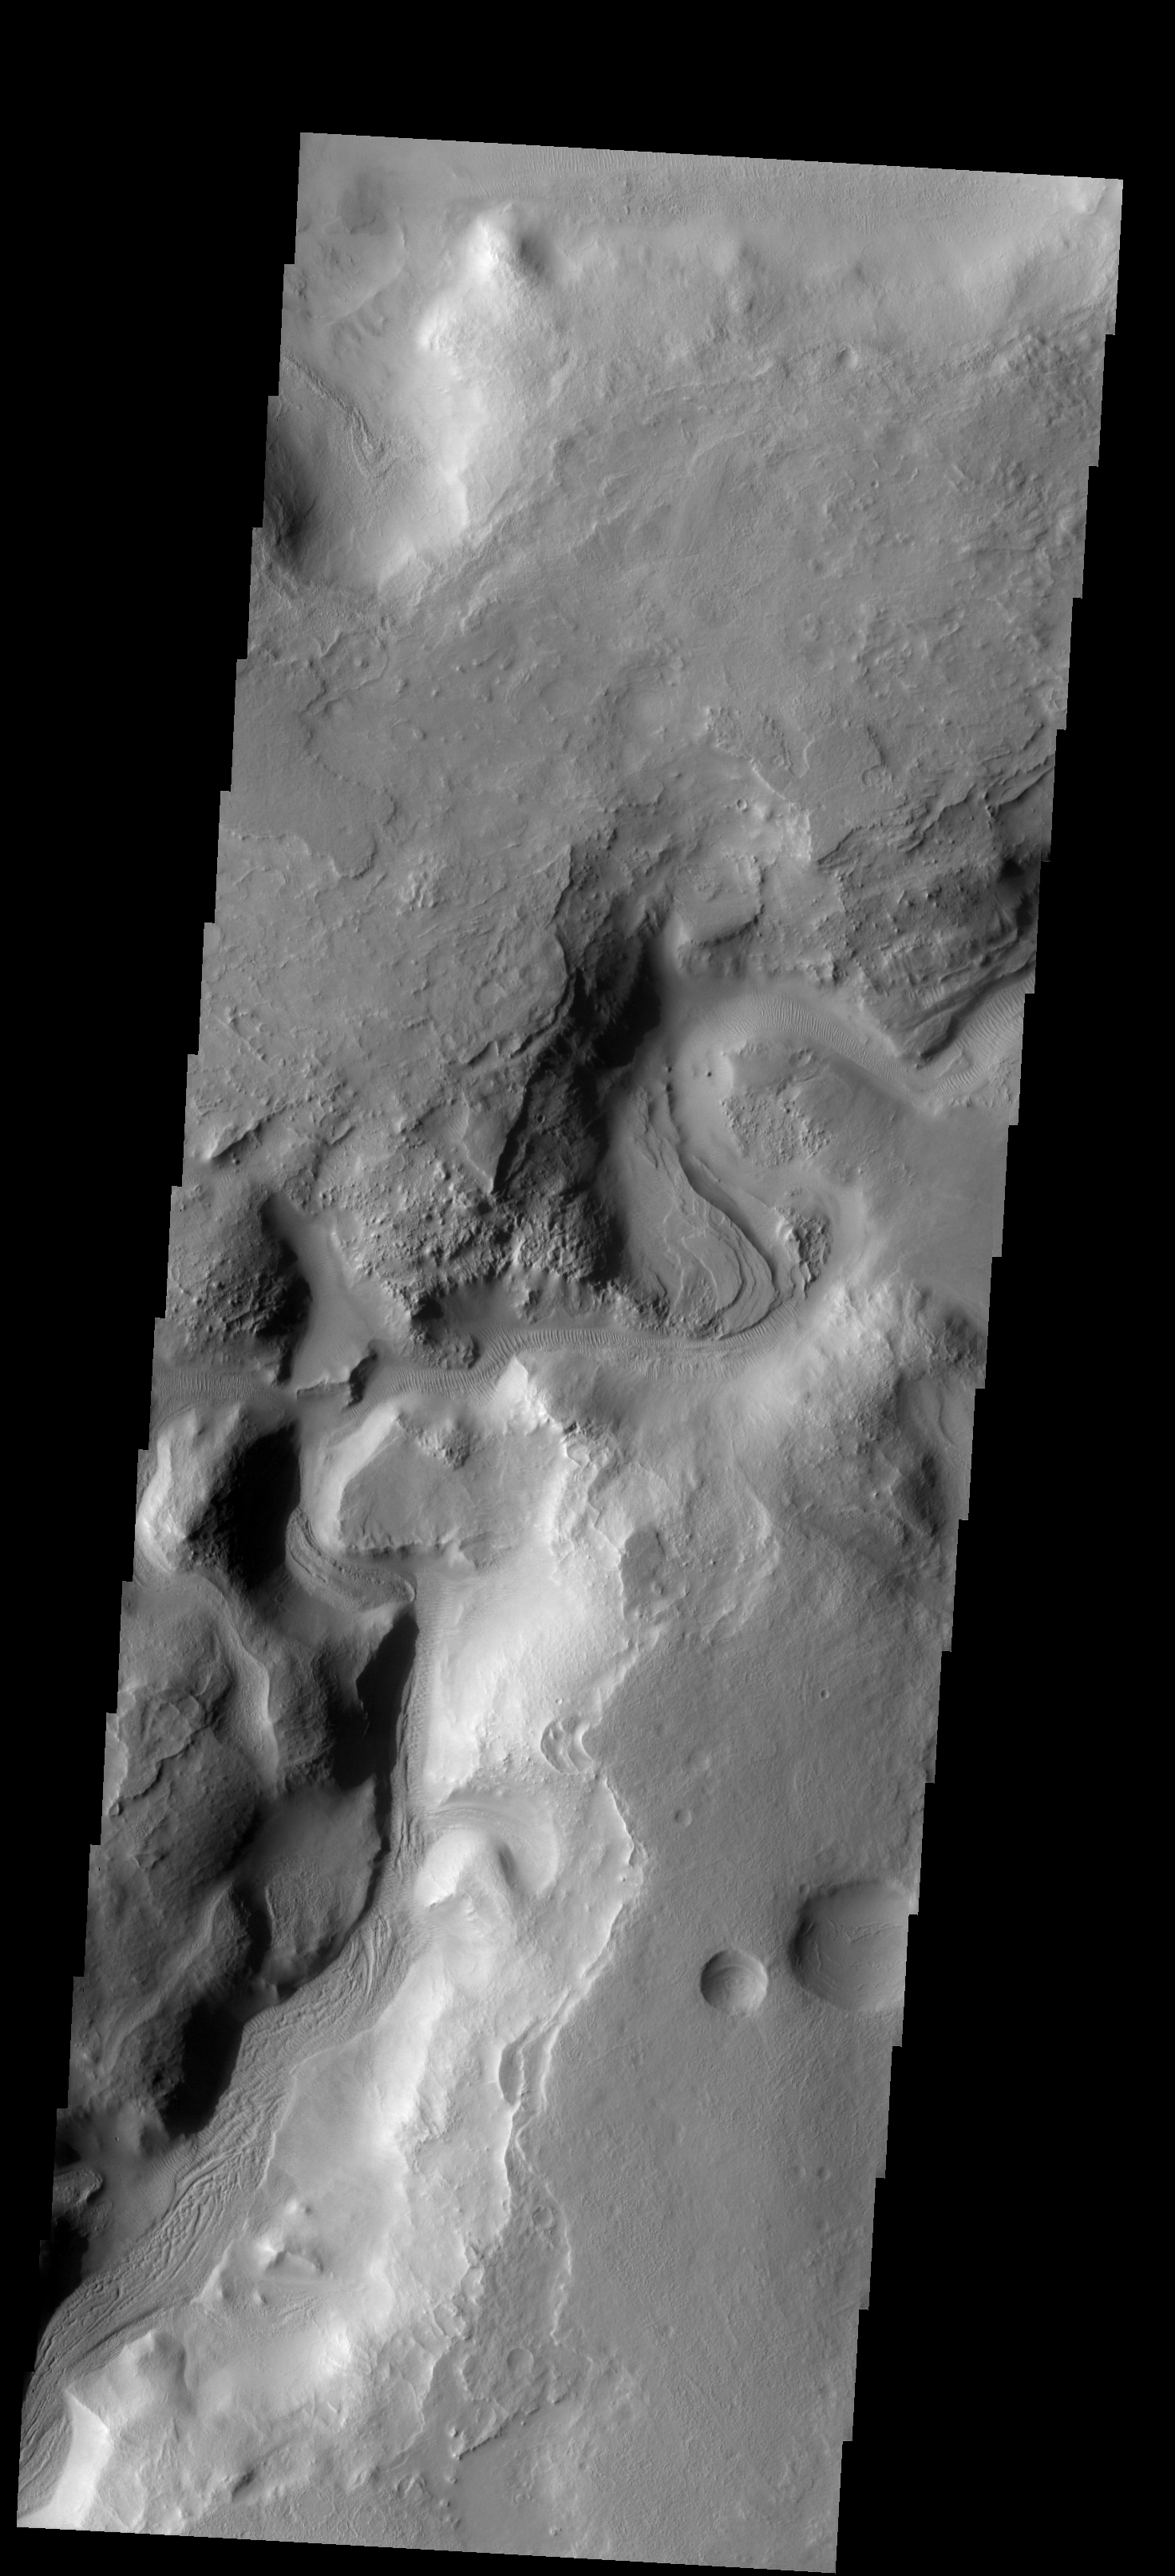

Auqakuh Vallis

A portion of Auqakuh Vallis is shown in this image.

Image information: VIS instrument. Latitude 32.4N, Longitude 61.8E. 19 meter/pixel resolution.

Please see the THEMIS Data Citation Note for details on crediting THEMIS images.

Note: this THEMIS visual image has not been radiometrically nor geometrically calibrated for this preliminary release. An empirical correction has been performed to remove instrumental effects. A linear shift has been applied in the cross-track and down-track direction to approximate spacecraft and planetary motion. Fully calibrated and geometrically projected images will be released through the Planetary Data System in accordance with Project policies at a later time.

NASA’s Jet Propulsion Laboratory manages the 2001 Mars Odyssey mission for NASA’s Office of Space Science, Washington, D.C. The Thermal Emission Imaging System (THEMIS) was developed by Arizona State University, Tempe, in collaboration with Raytheon Santa Barbara Remote Sensing. The THEMIS investigation is led by Dr. Philip Christensen at Arizona State University. Lockheed Martin Astronautics, Denver, is the prime contractor for the Odyssey project, and developed and built the orbiter. Mission operations are conducted jointly from Lockheed Martin and from JPL, a division of the California Institute of Technology in Pasadena.

Credit: NASA/JPL/ASU